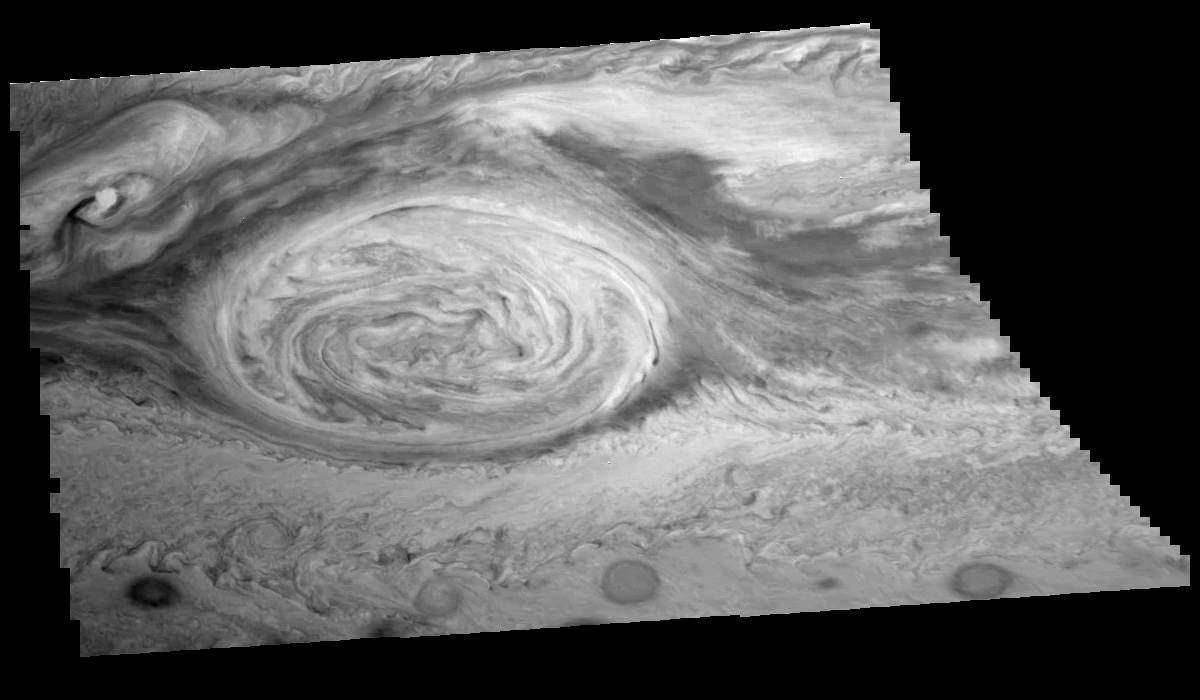

Mosaic of Jupiter’s Great Red Spot (in the near infrared)

Great Red Spot of Jupiter as seen through the near-infrared (756 nm) filter of the Galileo imaging system. The image is a mosaic of six images that have been map-projected to a uniform grid of latitude and longitude. North is at the top. The mosaic was taken over an 80 second interval beginning at universal time 4 hours, 19 minutes, 40 seconds, on June 26, 1996. The Red Spot is 20,000 km long and has been followed by observers on Earth since the telescope was invented 300 years ago. It is a huge storm made visible by variations in the composition of the cloud particles. The Red Spot is not unique, but is simply the largest of a class of long-lived vortices, some of which are visible in the lower part of the image.

The Jet Propulsion Laboratory, Pasadena, CA manages the mission for NASA’s Office of Space Science, Washington, DC.

Credit: NASA/JPL